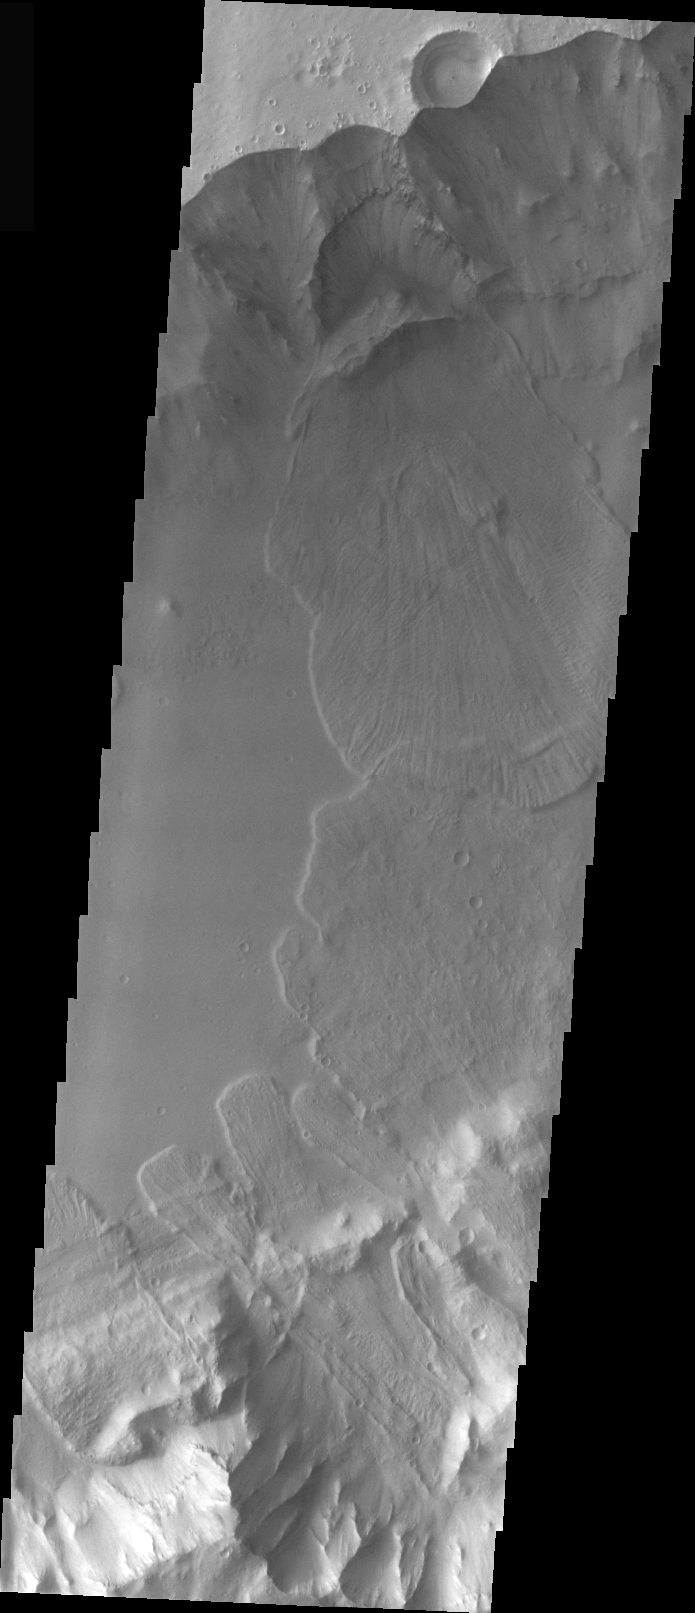

Eos Chasma Landslides

This VIS image shows several landslides within Eos Chasma. Many very large landslides have occurred within different portions of Valles Marineris. Note where the northern wall has failed in a upside-down bowl shape, releasing the material that formed the landslide deposit.

Image information: VIS instrument. Latitude -8, Longitude 318.6 East (41.4 West). 19 meter/pixel resolution.

Note: this THEMIS visual image has not been radiometrically nor geometrically calibrated for this preliminary release. An empirical correction has been performed to remove instrumental effects. A linear shift has been applied in the cross-track and down-track direction to approximate spacecraft and planetary motion. Fully calibrated and geometrically projected images will be released through the Planetary Data System in accordance with Project policies at a later time.

NASA’s Jet Propulsion Laboratory manages the 2001 Mars Odyssey mission for NASA’s Office of Space Science, Washington, D.C. The Thermal Emission Imaging System (THEMIS) was developed by Arizona State University, Tempe, in collaboration with Raytheon Santa Barbara Remote Sensing. The THEMIS investigation is led by Dr. Philip Christensen at Arizona State University. Lockheed Martin Astronautics, Denver, is the prime contractor for the Odyssey project, and developed and built the orbiter. Mission operations are conducted jointly from Lockheed Martin and from JPL, a division of the California Institute of Technology in Pasadena.

Credit: NASA/JPL/Arizona State University